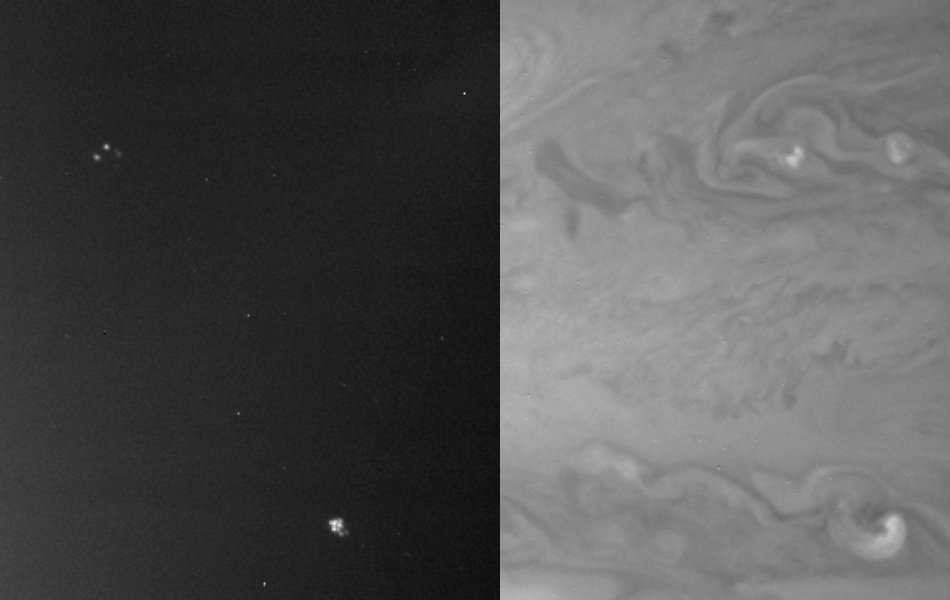

Jupiter Night and Day

Day and night side narrow angle images taken on January 1, 2001 illustrating storms visible on the day side which are the sources of visible lightning when viewed on the night side. The images have been enhanced in contrast. Note the two day-side occurrences of high clouds, in the upper and lower parts of the image, are coincident with lightning storms seen on the darkside. The storms occur at 34.5 degrees and 23.5 degrees North latitude, within one degree of the latitudes at which similar lightning features were detected by the Galileo spacecraft. The images were taken at different times. The storms’ longitudinal separation changes from one image to the next because the winds carrying them blow at different speeds at the two latitudes.

Credit: NASA/JPL/University of Arizona